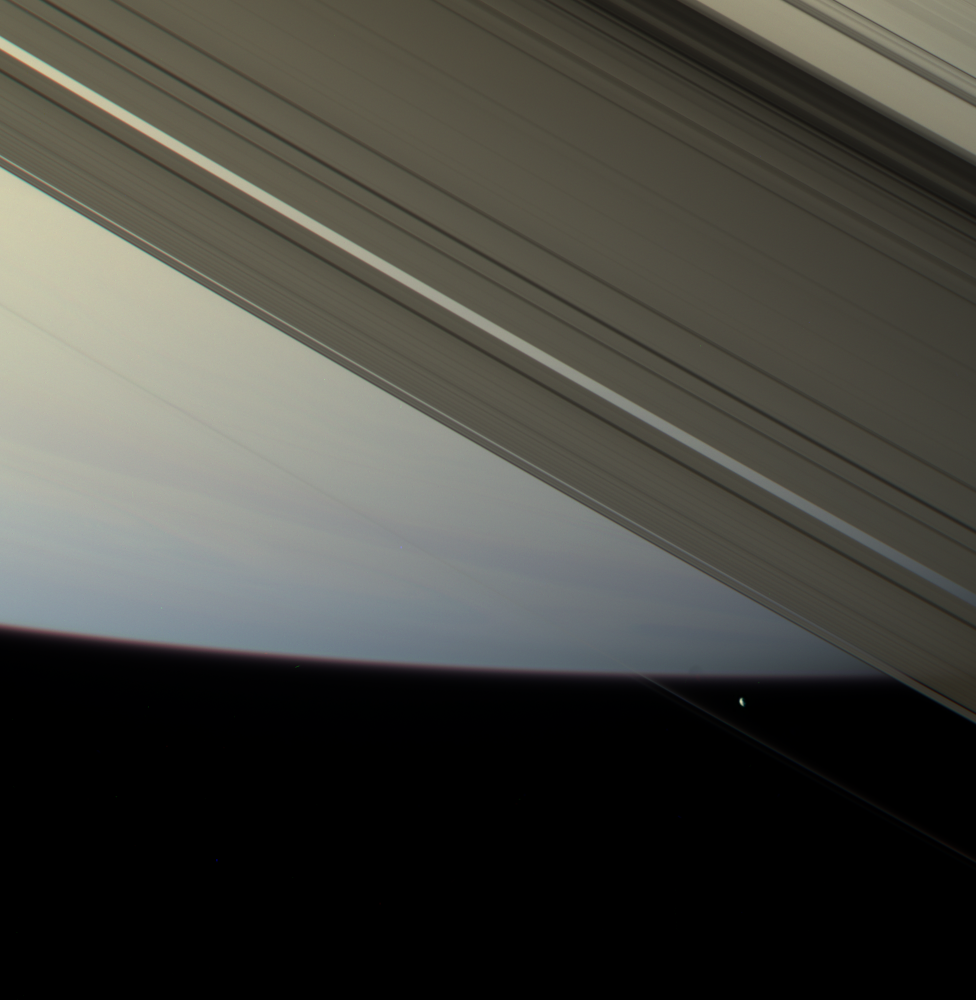

Prometheus Makes Contact

The F ring shepherd moon Prometheus touches the face of Saturn once more before moving off into blackness and continuing in its orbit.

The F ring itself is visible as a thin line just below Prometheus (102 kilometers, or 63 miles across).

This view looks toward the unilluminated side of the rings from about 18 degrees above the ringplane. North on Saturn is up and rotated about 30 degrees to the right.

Images taken using red, green and blue spectral filters were combined to create this natural color view. The images were obtained by the Cassini spacecraft narrow-angle camera on April 13, 2007 at a distance of approximately 1.7 million kilometers (1 million miles) from Prometheus and 1.8 million kilometers (1.1 million miles) from Saturn. Image scale is 10 kilometers (6 miles) per pixel.

The Cassini-Huygens mission is a cooperative project of NASA, the European Space Agency and the Italian Space Agency. The Jet Propulsion Laboratory, a division of the California Institute of Technology in Pasadena, manages the mission for NASA’s Science Mission Directorate, Washington, D.C. The Cassini orbiter and its two onboard cameras were designed, developed and assembled at JPL. The imaging operations center is based at the Space Science Institute in Boulder, Colo.

Credit: NASA/JPL/Space Science Institute